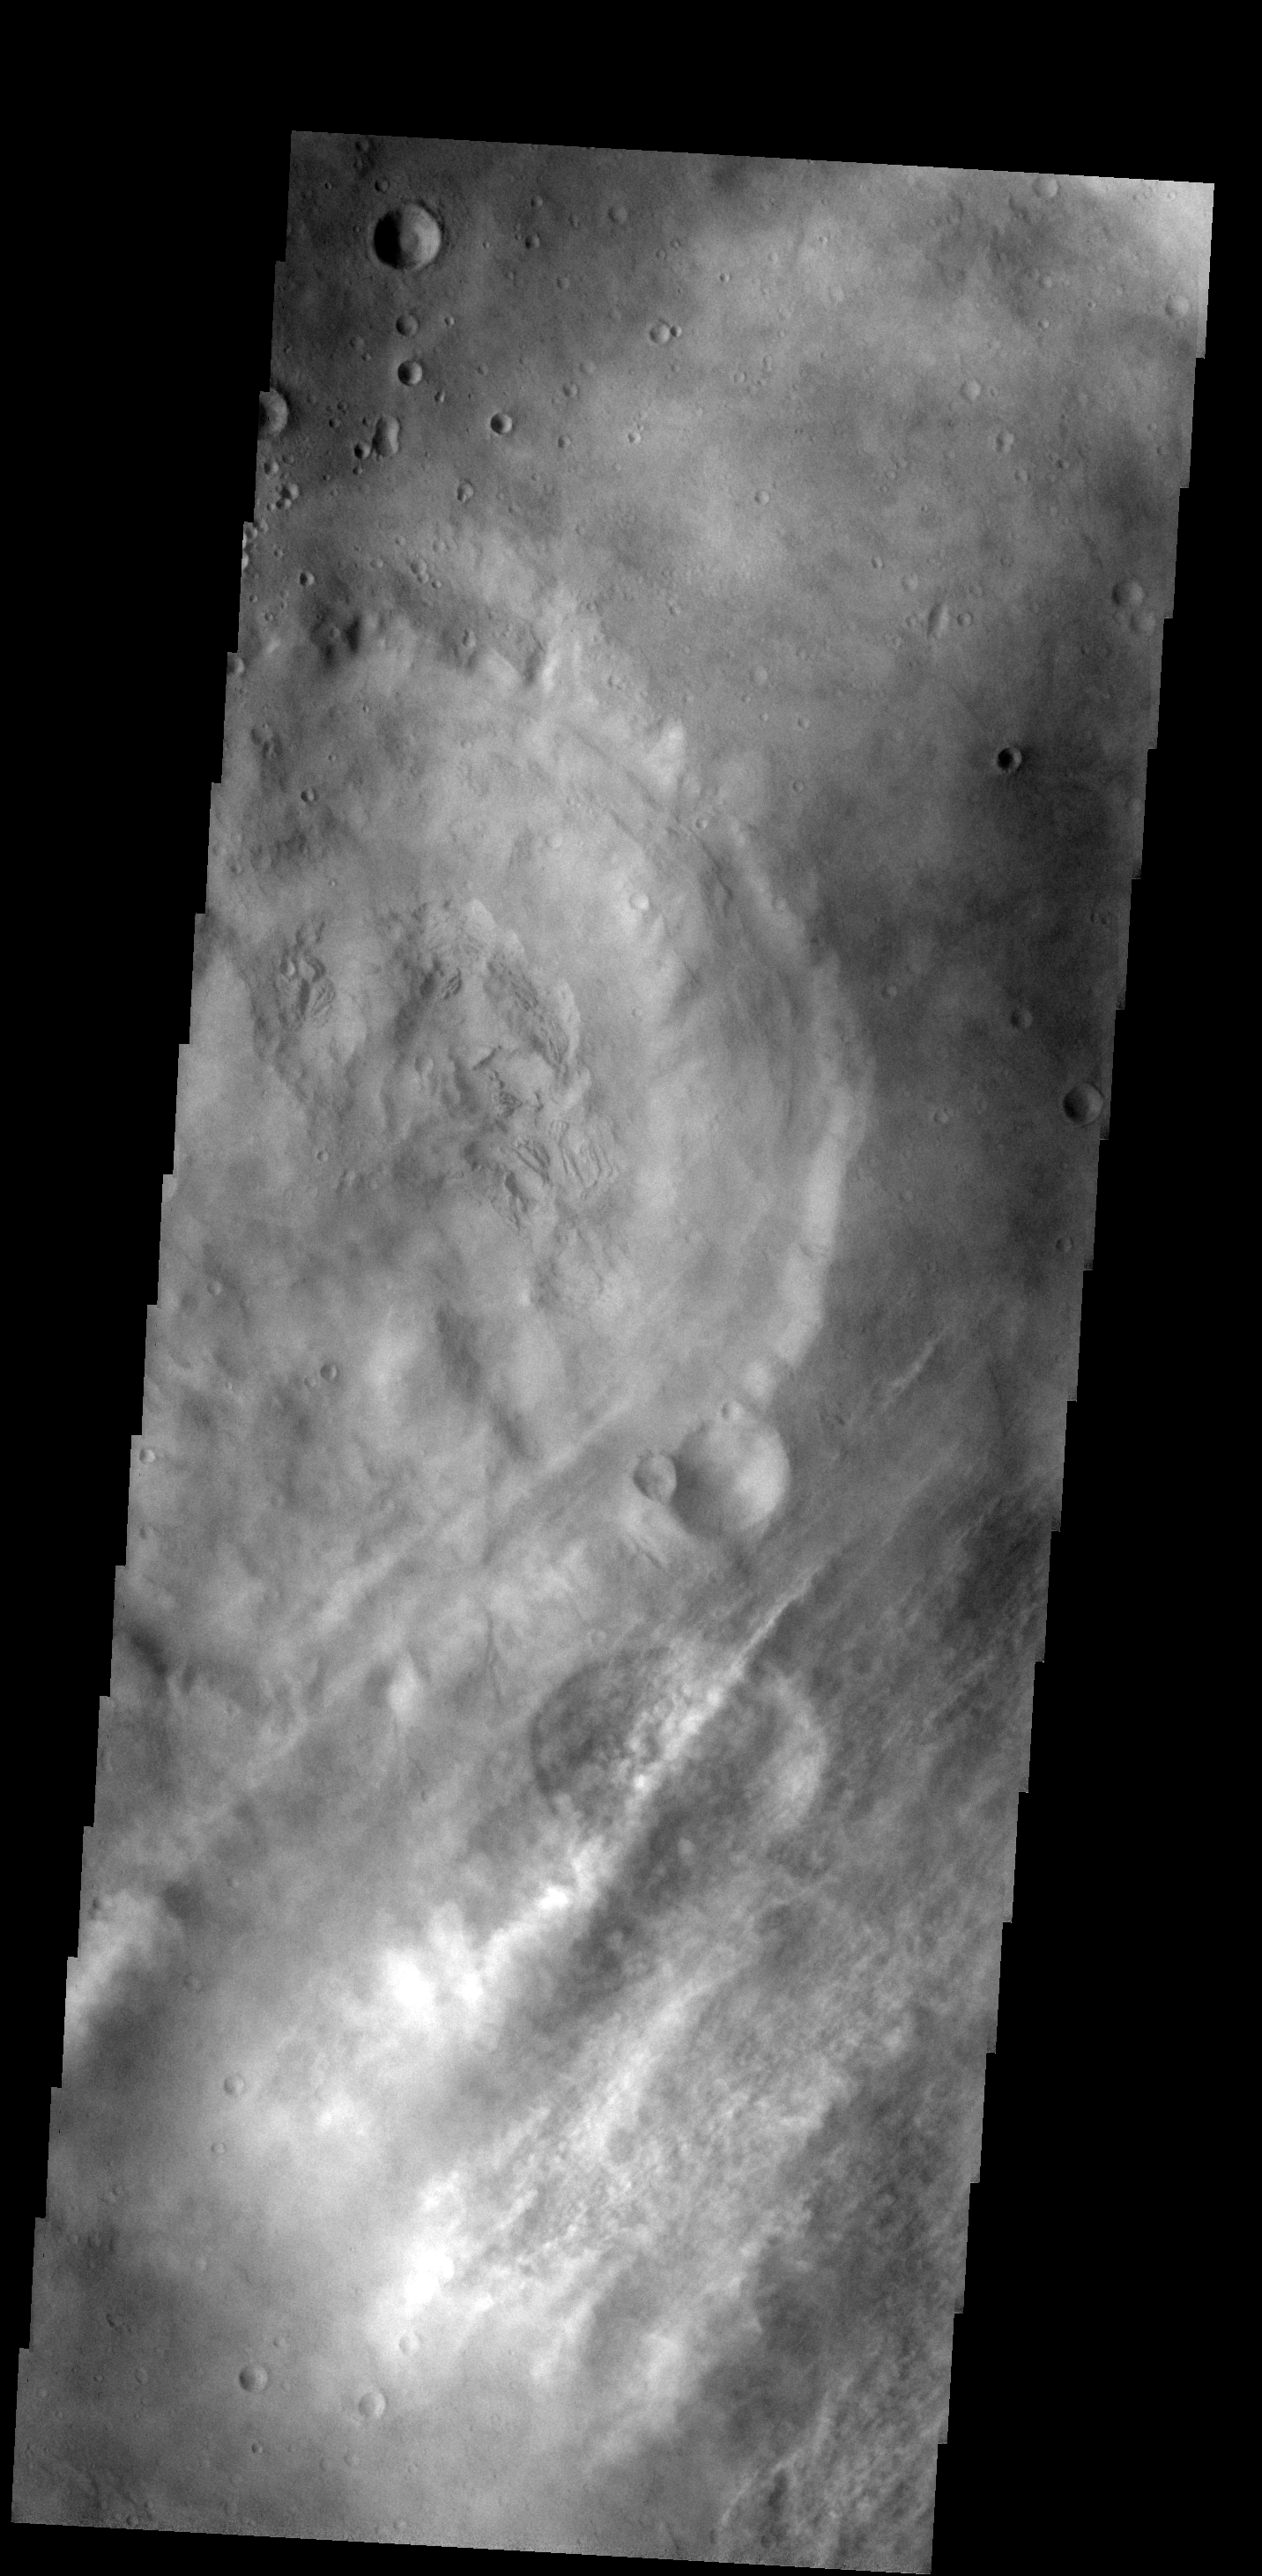

Clouds

These streamers of clouds cross over a small crater without deflection.

Image information: VIS instrument. Latitude 34.7N, Longitude 351.7E. 19 meter/pixel resolution.

Please see the THEMIS Data Citation Note for details on crediting THEMIS images.

Note: this THEMIS visual image has not been radiometrically nor geometrically calibrated for this preliminary release. An empirical correction has been performed to remove instrumental effects. A linear shift has been applied in the cross-track and down-track direction to approximate spacecraft and planetary motion. Fully calibrated and geometrically projected images will be released through the Planetary Data System in accordance with Project policies at a later time.

NASA’s Jet Propulsion Laboratory manages the 2001 Mars Odyssey mission for NASA’s Office of Space Science, Washington, D.C. The Thermal Emission Imaging System (THEMIS) was developed by Arizona State University, Tempe, in collaboration with Raytheon Santa Barbara Remote Sensing. The THEMIS investigation is led by Dr. Philip Christensen at Arizona State University. Lockheed Martin Astronautics, Denver, is the prime contractor for the Odyssey project, and developed and built the orbiter. Mission operations are conducted jointly from Lockheed Martin and from JPL, a division of the California Institute of Technology in Pasadena.

Credit: NASA/JPL/ASU